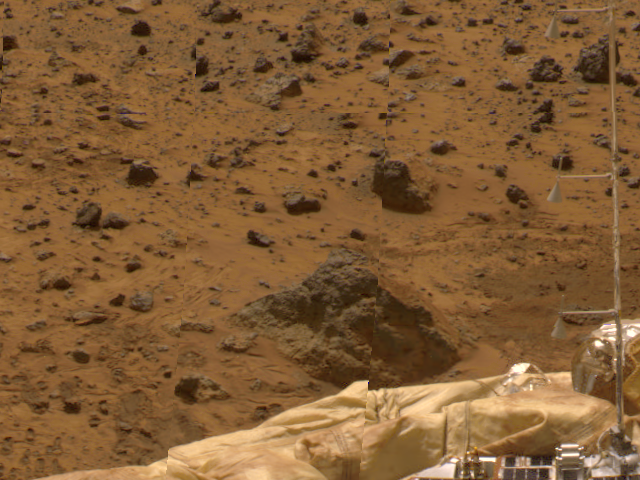

ASI/MET Mast

The Atmospheric Structure Instrument/Meteorology Package (ASI/MET) mast is visible against a backdrop of rocky Martian terrain in this image, taken by the Imager for Mars Pathfinder (IMP). The windsocks are slightly tilted, showing some wind activity. Distortions in the background are due to parallax.

Mars Pathfinder is the second in NASA’s Discovery program of low-cost spacecraft with highly focused science goals. The Jet Propulsion Laboratory, Pasadena, CA, developed and manages the Mars Pathfinder mission for NASA’s Office of Space Science, Washington, D.C. JPL is an operating division of the California Institute of Technology (Caltech). The Imager for Mars Pathfinder (IMP) was developed by the University of Arizona Lunar and Planetary Laboratory under contract to JPL. Peter Smith is the Principal Investigator.

Photojournal note: Sojourner spent 83 days of a planned seven-day mission exploring the Martian terrain, acquiring images, and taking chemical, atmospheric and other measurements. The final data transmission received from Pathfinder was at 10:23 UTC on September 27, 1997. Although mission managers tried to restore full communications during the following five months, the successful mission was terminated on March 10, 1998.

Credit: NASA/JPL